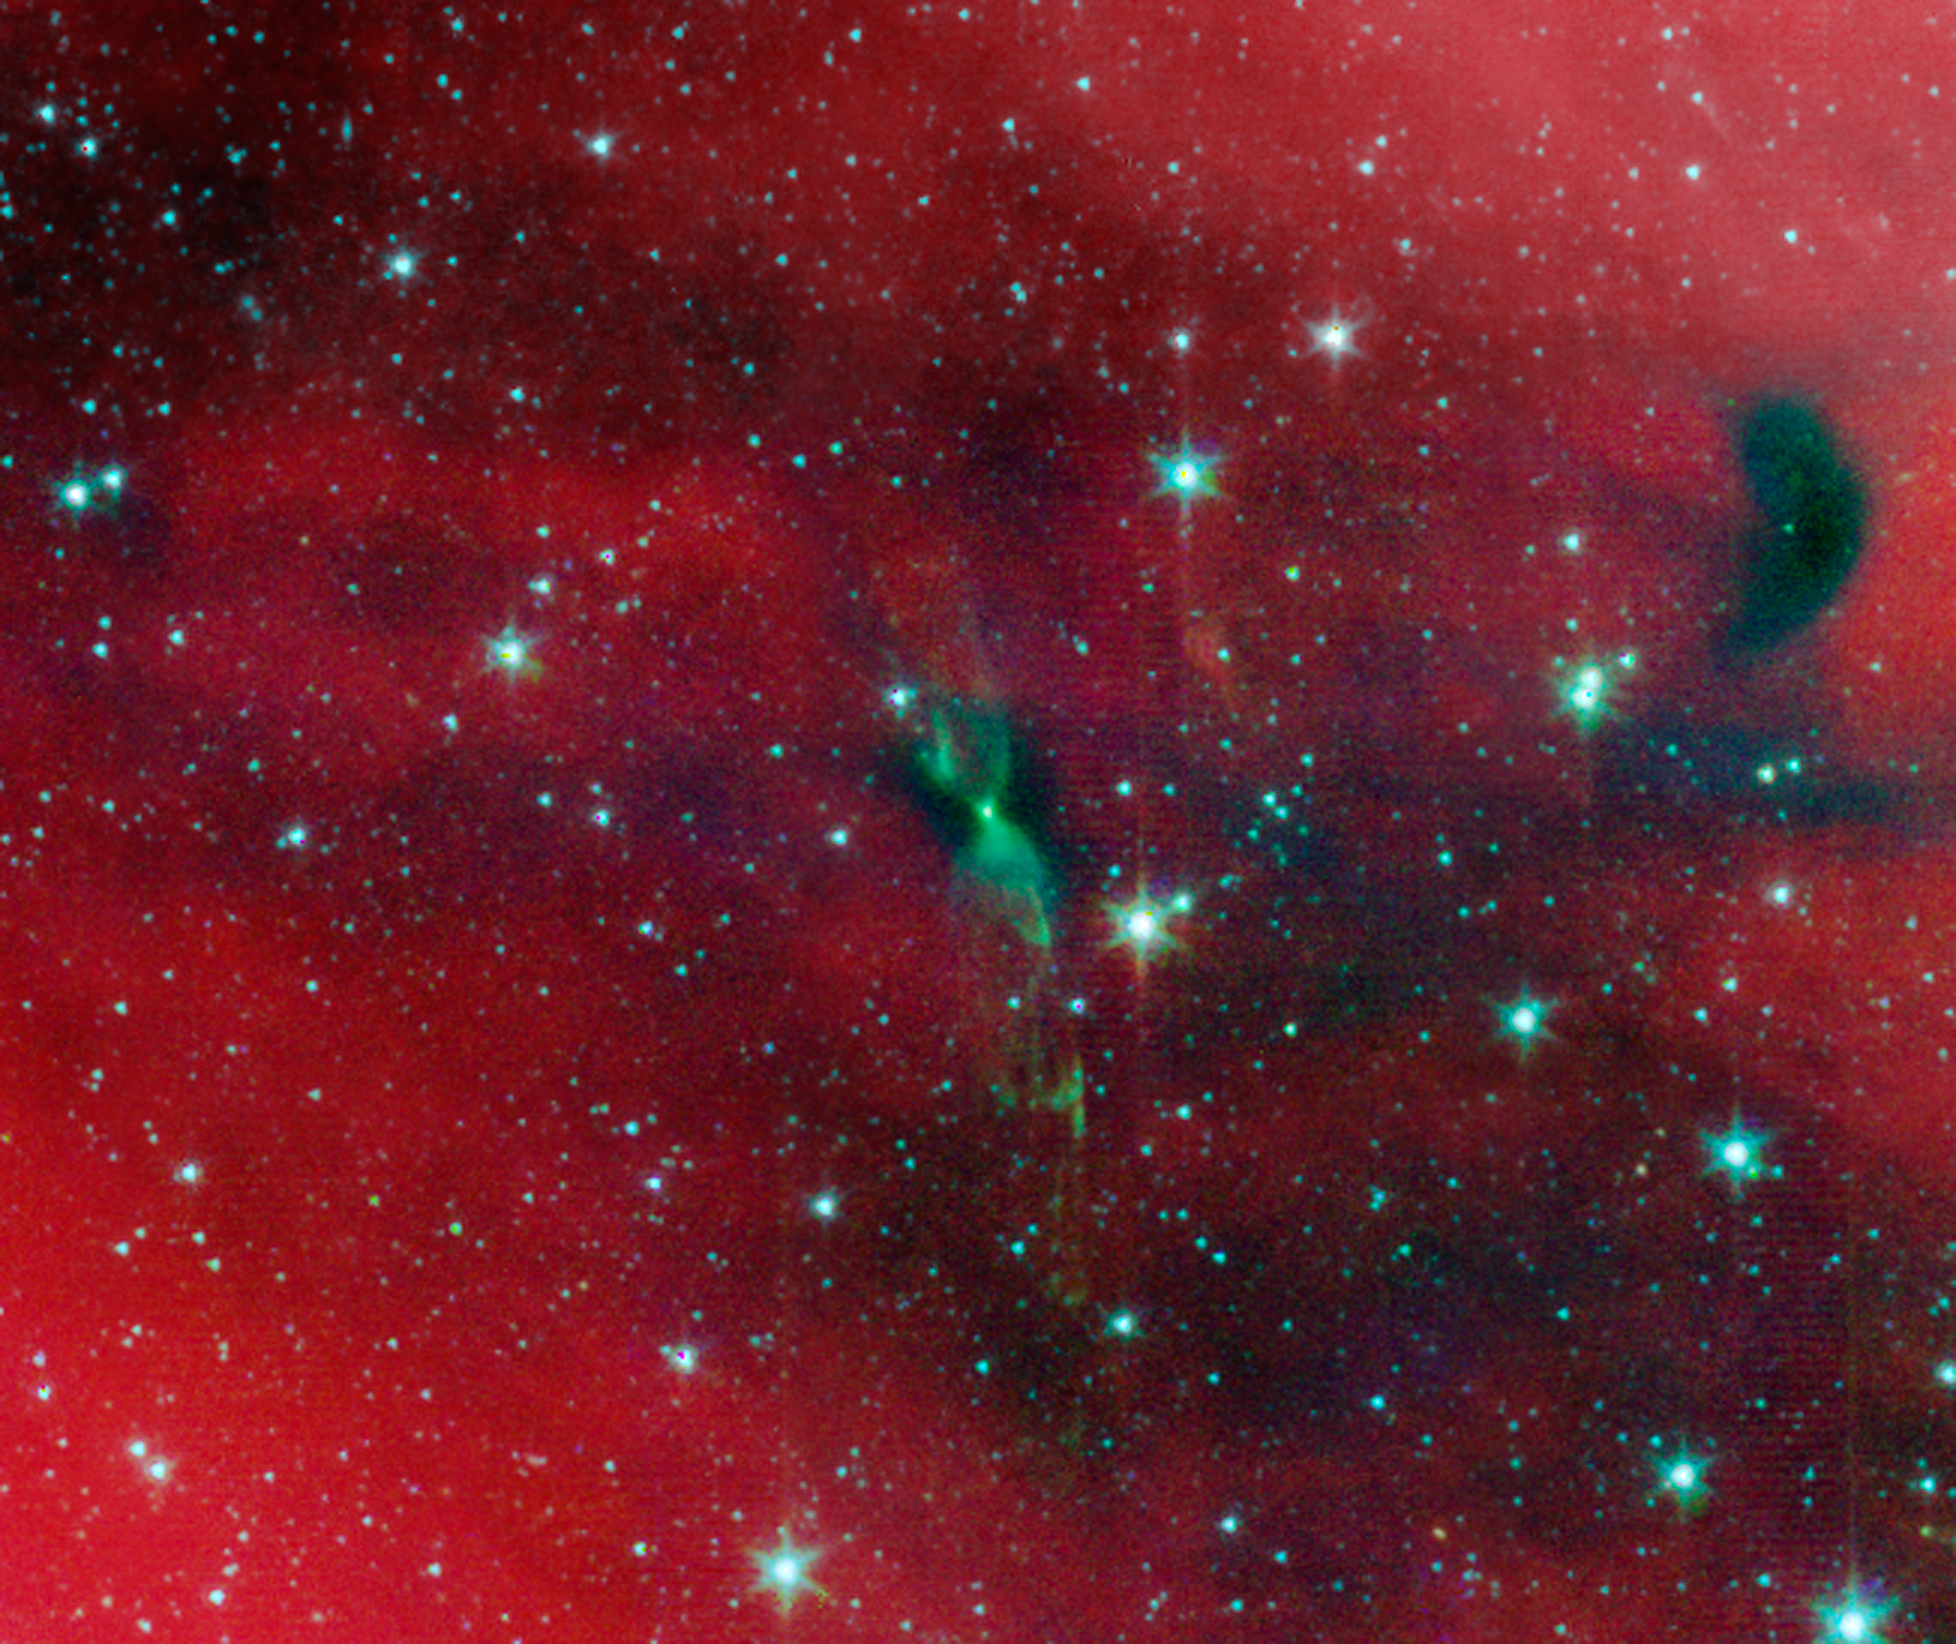

Protostellar Envelope and Jet: IRAS 16253-2429

A young protostar and its signature outflow peeks out through a shroud of dust in this infrared image from NASA's Spitzer Space Telescope.

Stars are known to form from collapsing clumps of gas and dust, or envelopes, seen here around a forming star system as a dark blob, or shadow, against a dusty background. The greenish color shows jets coming away from the young star within. The envelope is roughly 100 times the size of our solar system.

Astronomers believe that the irregular shape of the envelope, revealed in detail by Spitzer, might have triggered the formation of twin, or binary stars in this system.

Infrared light with a wavelength of 3.6 microns has been color-coded blue; 4.5-micron light is green; and 8.0-micron light is red.

Credit: NASA/JPL-Caltech/J. Tobin (University of Michigan)